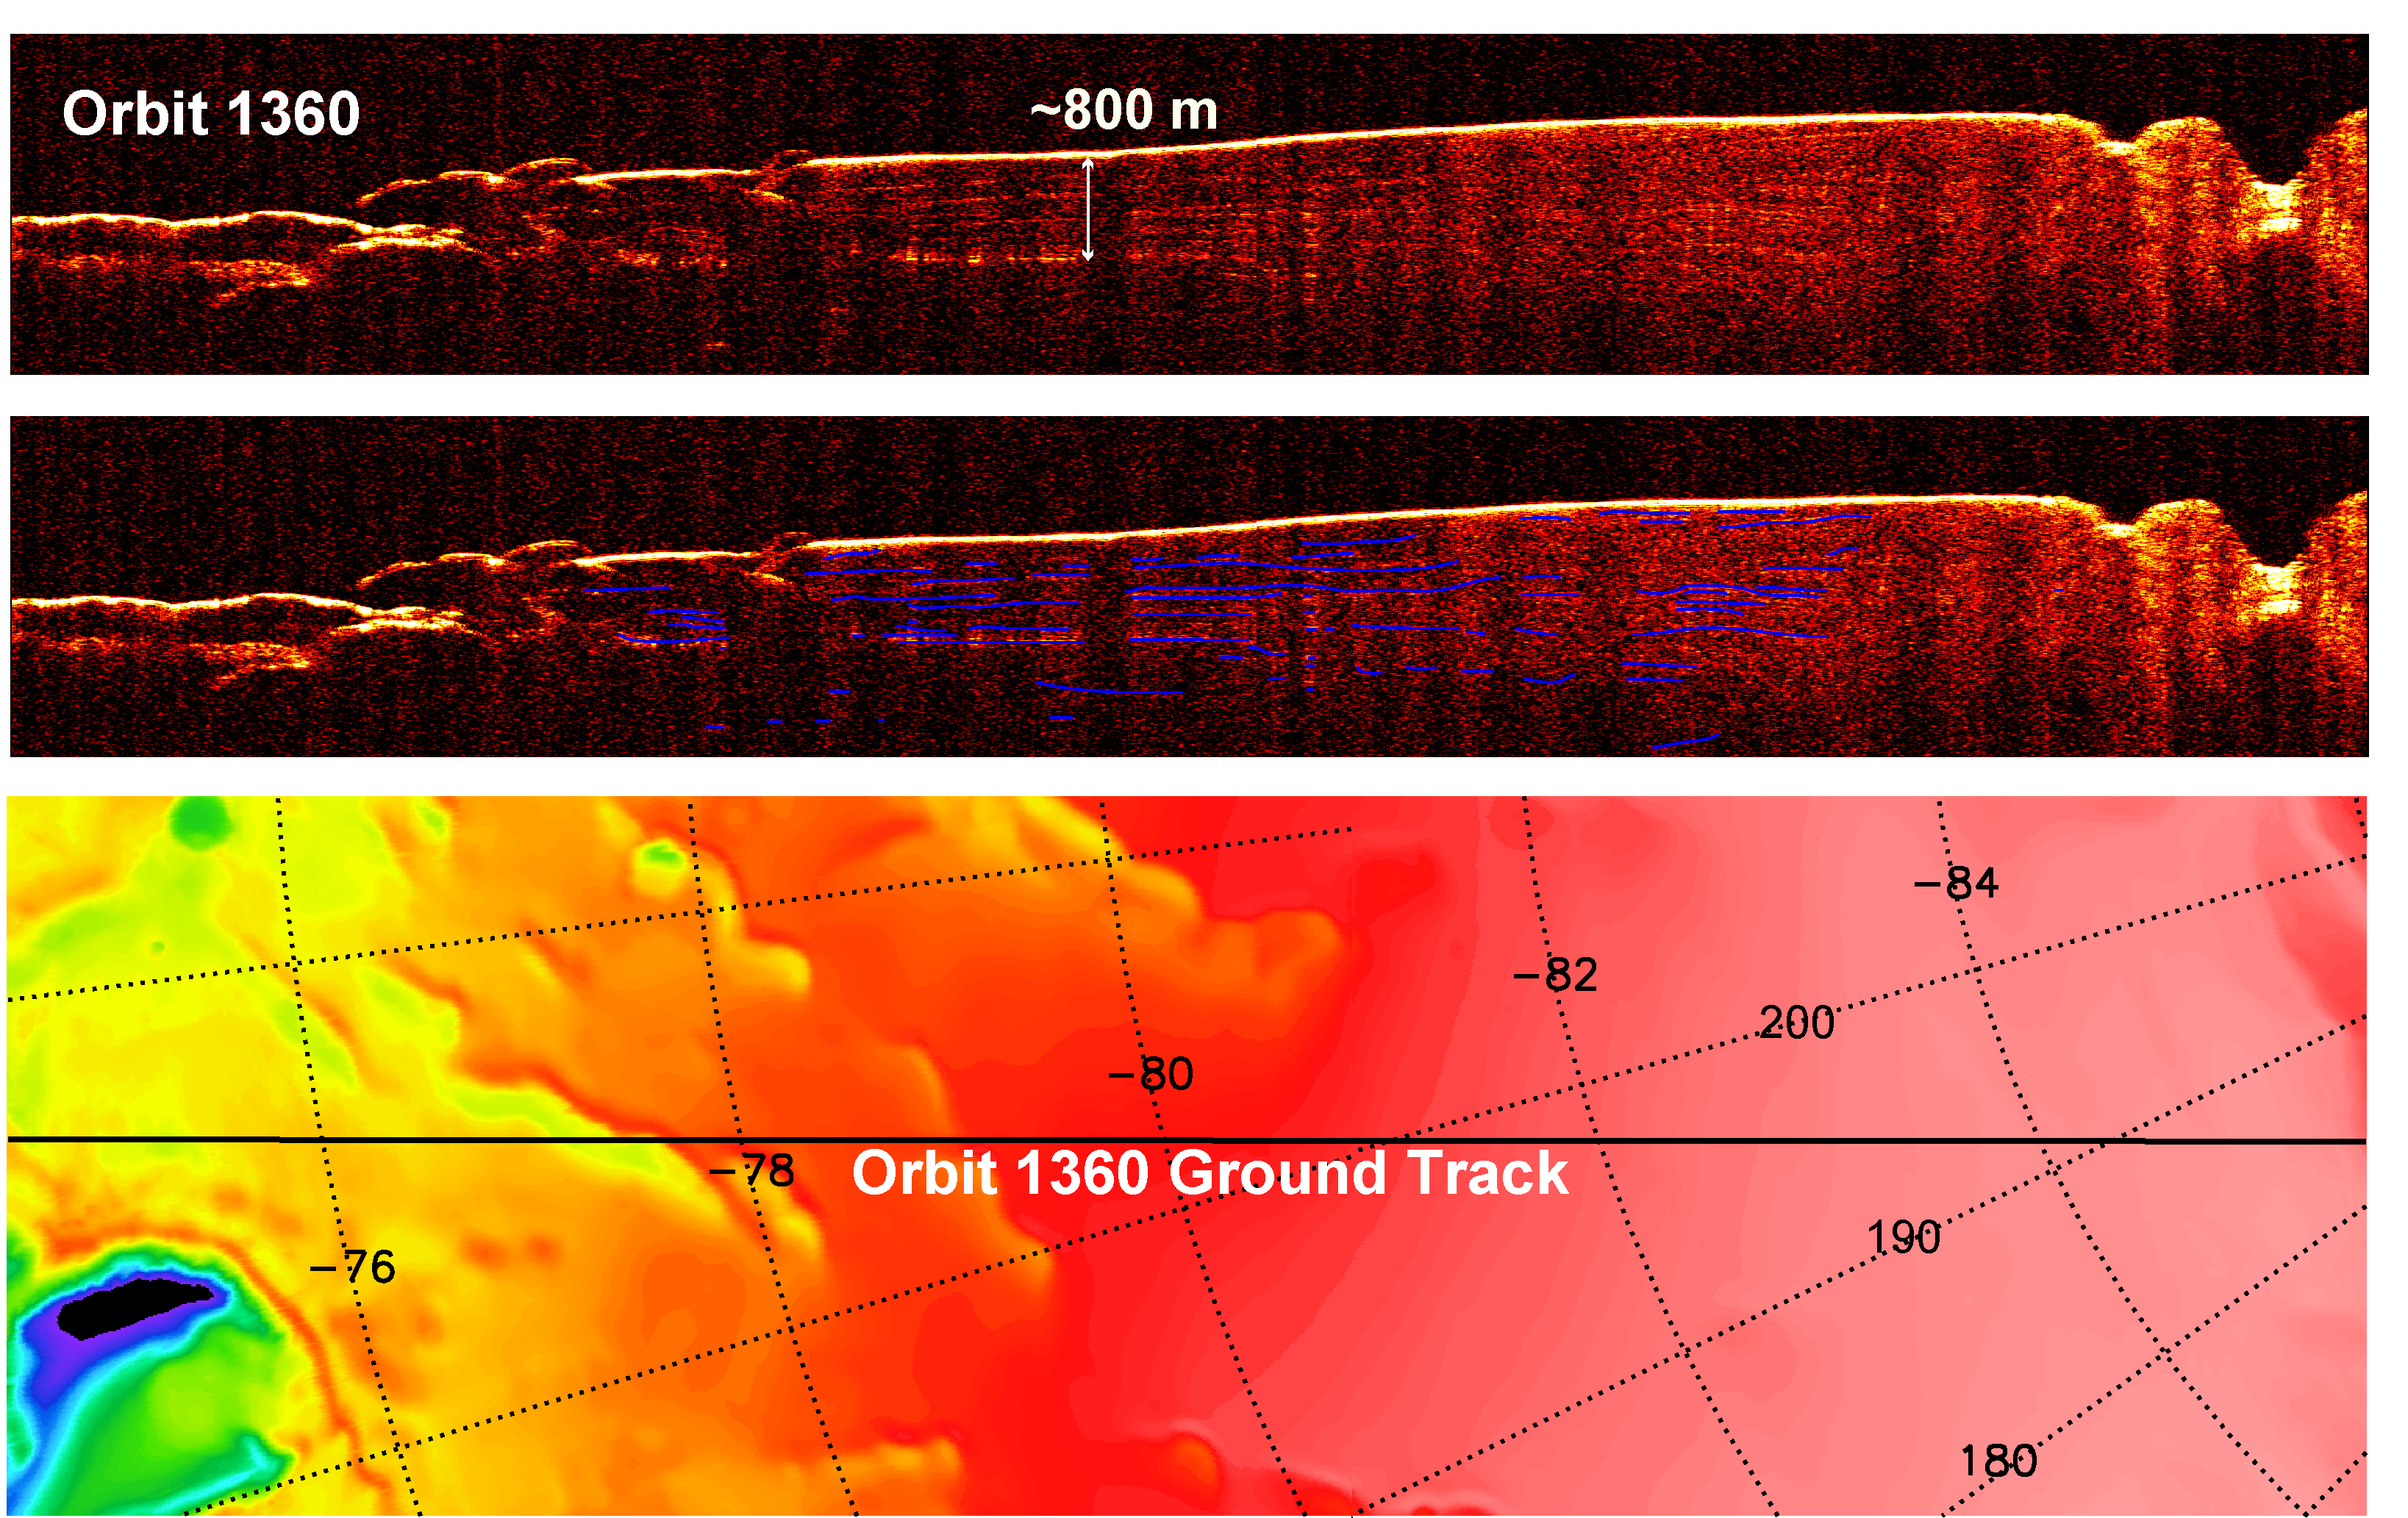

Interpreting Radar View near Mars’ South Pole, Orbit 1360

A radargram from the Shallow Subsurface Radar instrument (SHARAD) on NASA’s Mars Reconnaissance Orbiter is shown in the upper-right panel and reveals detailed structure in the polar layered deposits of the south pole of Mars.

The sounding radar collected the data presented here during orbit 1360 of the mission, on Nov. 10, 2006.

The horizontal scale in the radargram is distance along the ground track. It can be referenced to the ground track map shown in the lower right. The radar traversed from about 74 degrees to 85 degrees south latitude, or about 650 kilometers (400 miles). The ground track map shows elevation measured by the Mars Orbiter Laser Altimeter on NASA’s Mars Global Surveyor orbiter. Green indicates low elevation; reddish-white indicates higher elevation. The traverse proceeds up onto a plateau formed by the layers.

The vertical scale on the radargram is time delay of the radar signals reflected back to Mars Reconnaissance Orbiter from the surface and subsurface. For reference, using an assumed velocity of the radar waves in the subsurface, time is converted to depth below the surface at one place: about 800 meters (2,600 feet) to one of the strongest subsurface reflectors. This reflector marks the base of the polar layered deposits. The color scale varies from black for weak reflections to white for strong reflections.

The middle panel shows mapping of the major subsurface reflectors, some of which can be traced for a distance of 100 kilometers (60 miles) or more. The layering manifests the recent climate history of Mars, recorded by the deposition and removal of ice and dust.

The Shallow Subsurface Radar was provided by the Italian Space Agency (ASI). Its operations are led by the University of Rome and its data are analyzed by a joint U.S.-Italian science team. NASA’s Jet Propulsion Laboratory, a division of the California Institute of Technology, Pasadena, manages the Mars Reconnaissance Orbiter for the NASA Science Mission Directorate, Washington.

Credit: NASA/JPL-Caltech/ASI/University of Rome/Washington Universtiy in St. Louis